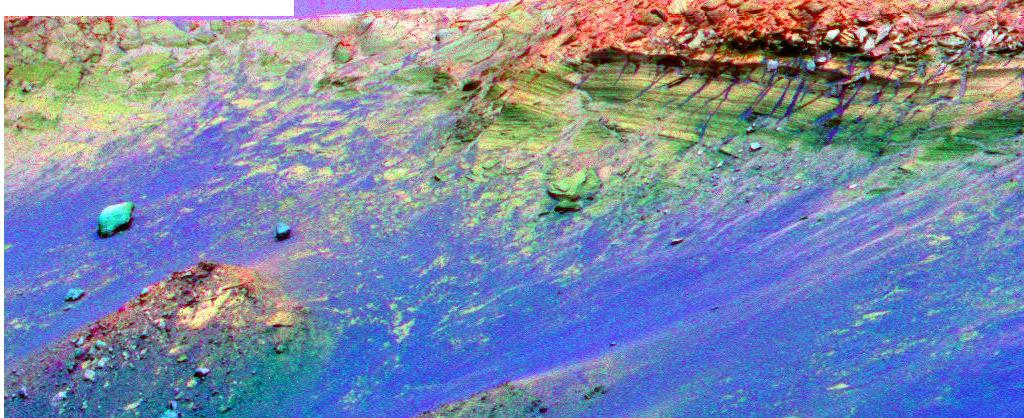

The Colors of “Endurance”

This false-color image shows visible mineral changes between the materials that make up the rim of the impact crater known as “Endurance.” The image was taken by the panoramic camera on NASA’s Mars Exploration Rover Opportunity using all 13 color filters. The cyan blue color denotes basalts, whereas the dark green color denotes a mixture of iron oxide and basaltic materials. Reds and yellows indicate dusty material containing sulfates. Scientists are very interested in exploring the interior and exterior material around the crater’s rim for clues to the processes that formed the crater, as well as the rocks and textures that define the crater.

Credit: NASA/JPL/Cornell